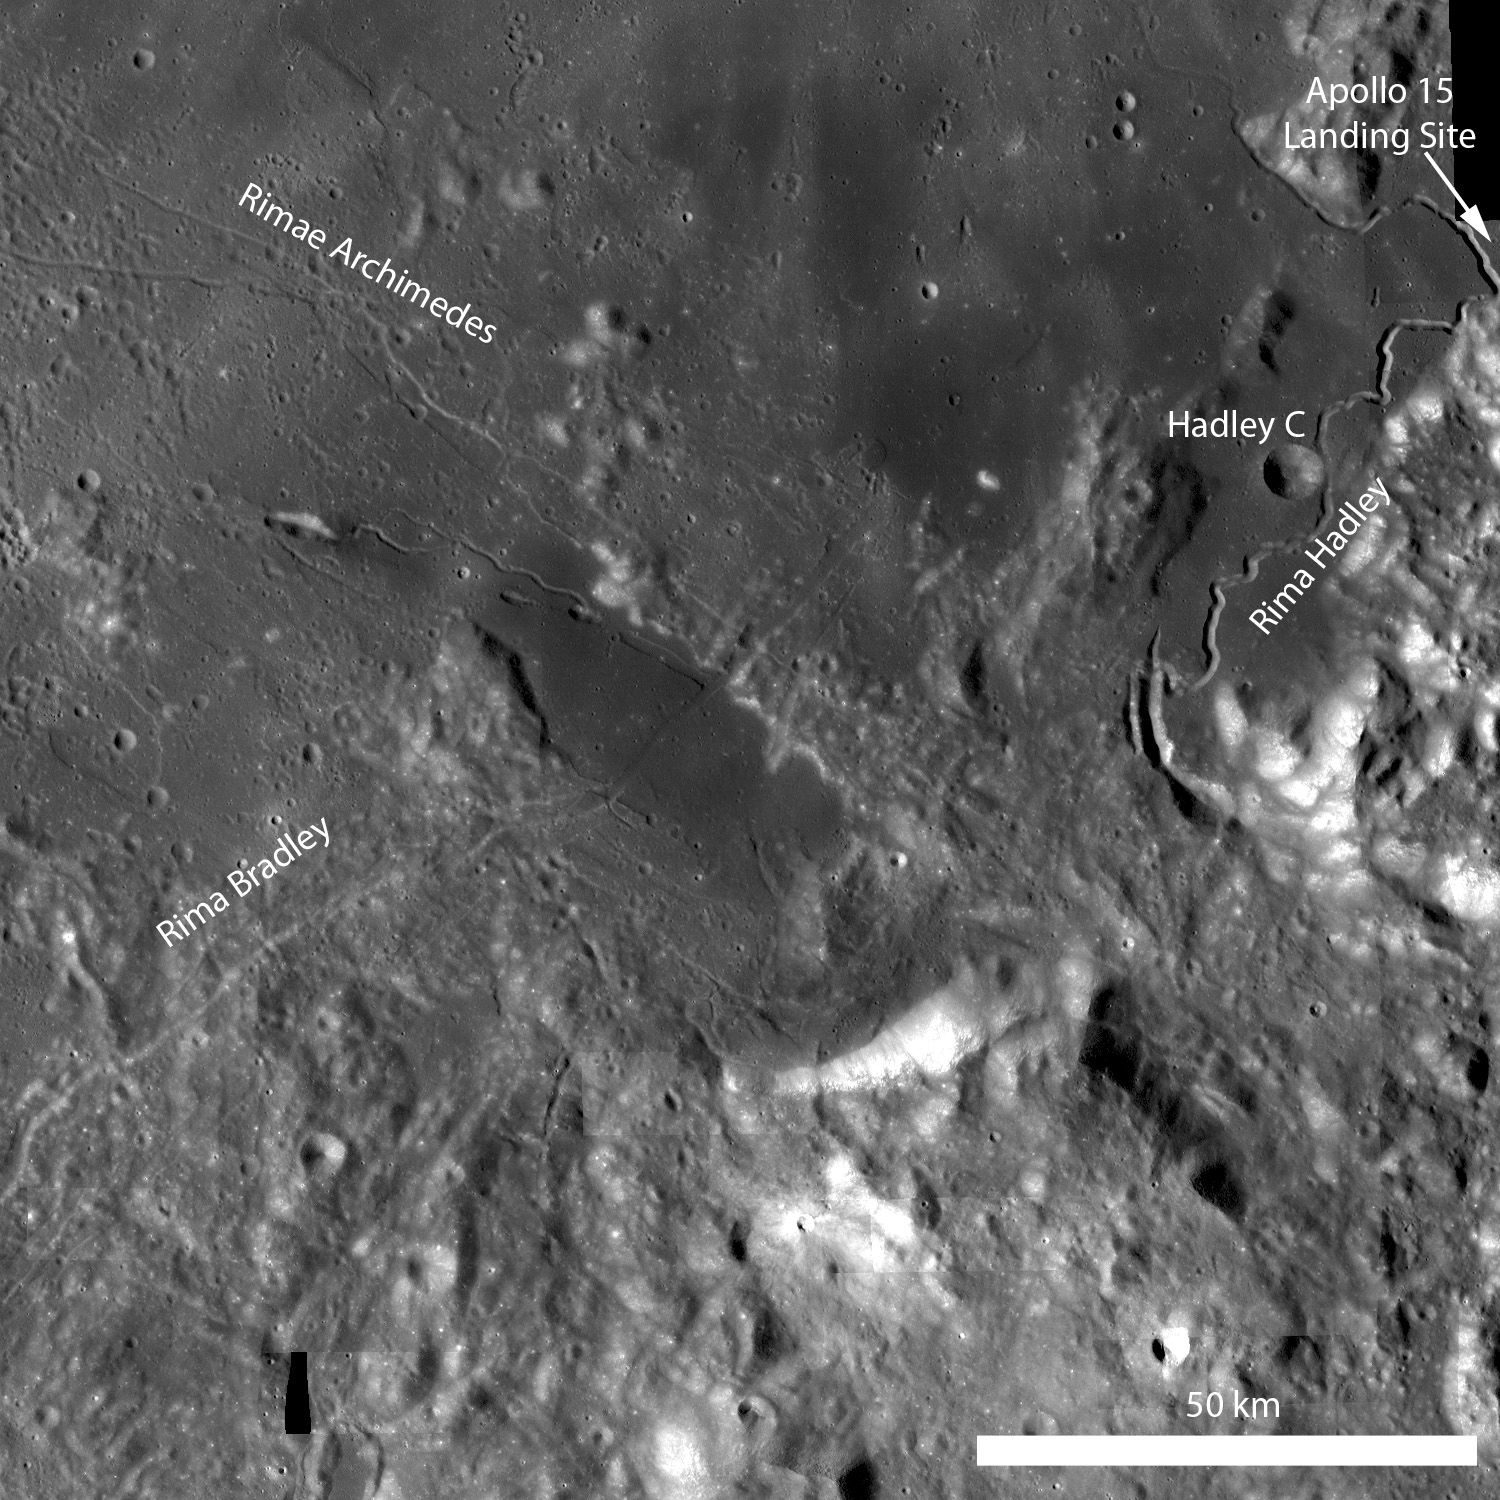

Rima Bradley

Rima Bradley is a northeast/southwest-trending linear rille located between Mare Imbrium and Palus Putredinis (very close to the Apollo 15 landing site). Rima Bradley probably formed as a result of tectonic stresses in the Imbrium basin. LROC WAC monochrome mosaic, illumination from left.

Rima Bradley primarily traverses across highland terrain, but in this portion of an LROC NAC image the rille crosses a mare pond (center of the opening image). Image is 700 meters across, illumination is from the right

This region is geologically complex, featuring sinuous rilles, mare volcanism, highland mountain ranges, and of course impact craters.

NASA’s Goddard Space Flight Center built and manages the mission for the Exploration Systems Mission Directorate at NASA Headquarters in Washington. The Lunar Reconnaissance Orbiter Camera was designed to acquire data for landing site certification and to conduct polar illumination studies and global mapping. Operated by Arizona State University, LROC consists of a pair of narrow-angle cameras (NAC) and a single wide-angle camera (WAC). The mission is expected to return over 70 terabytes of image data.

Credit: NASA/GSFC/Arizona State University